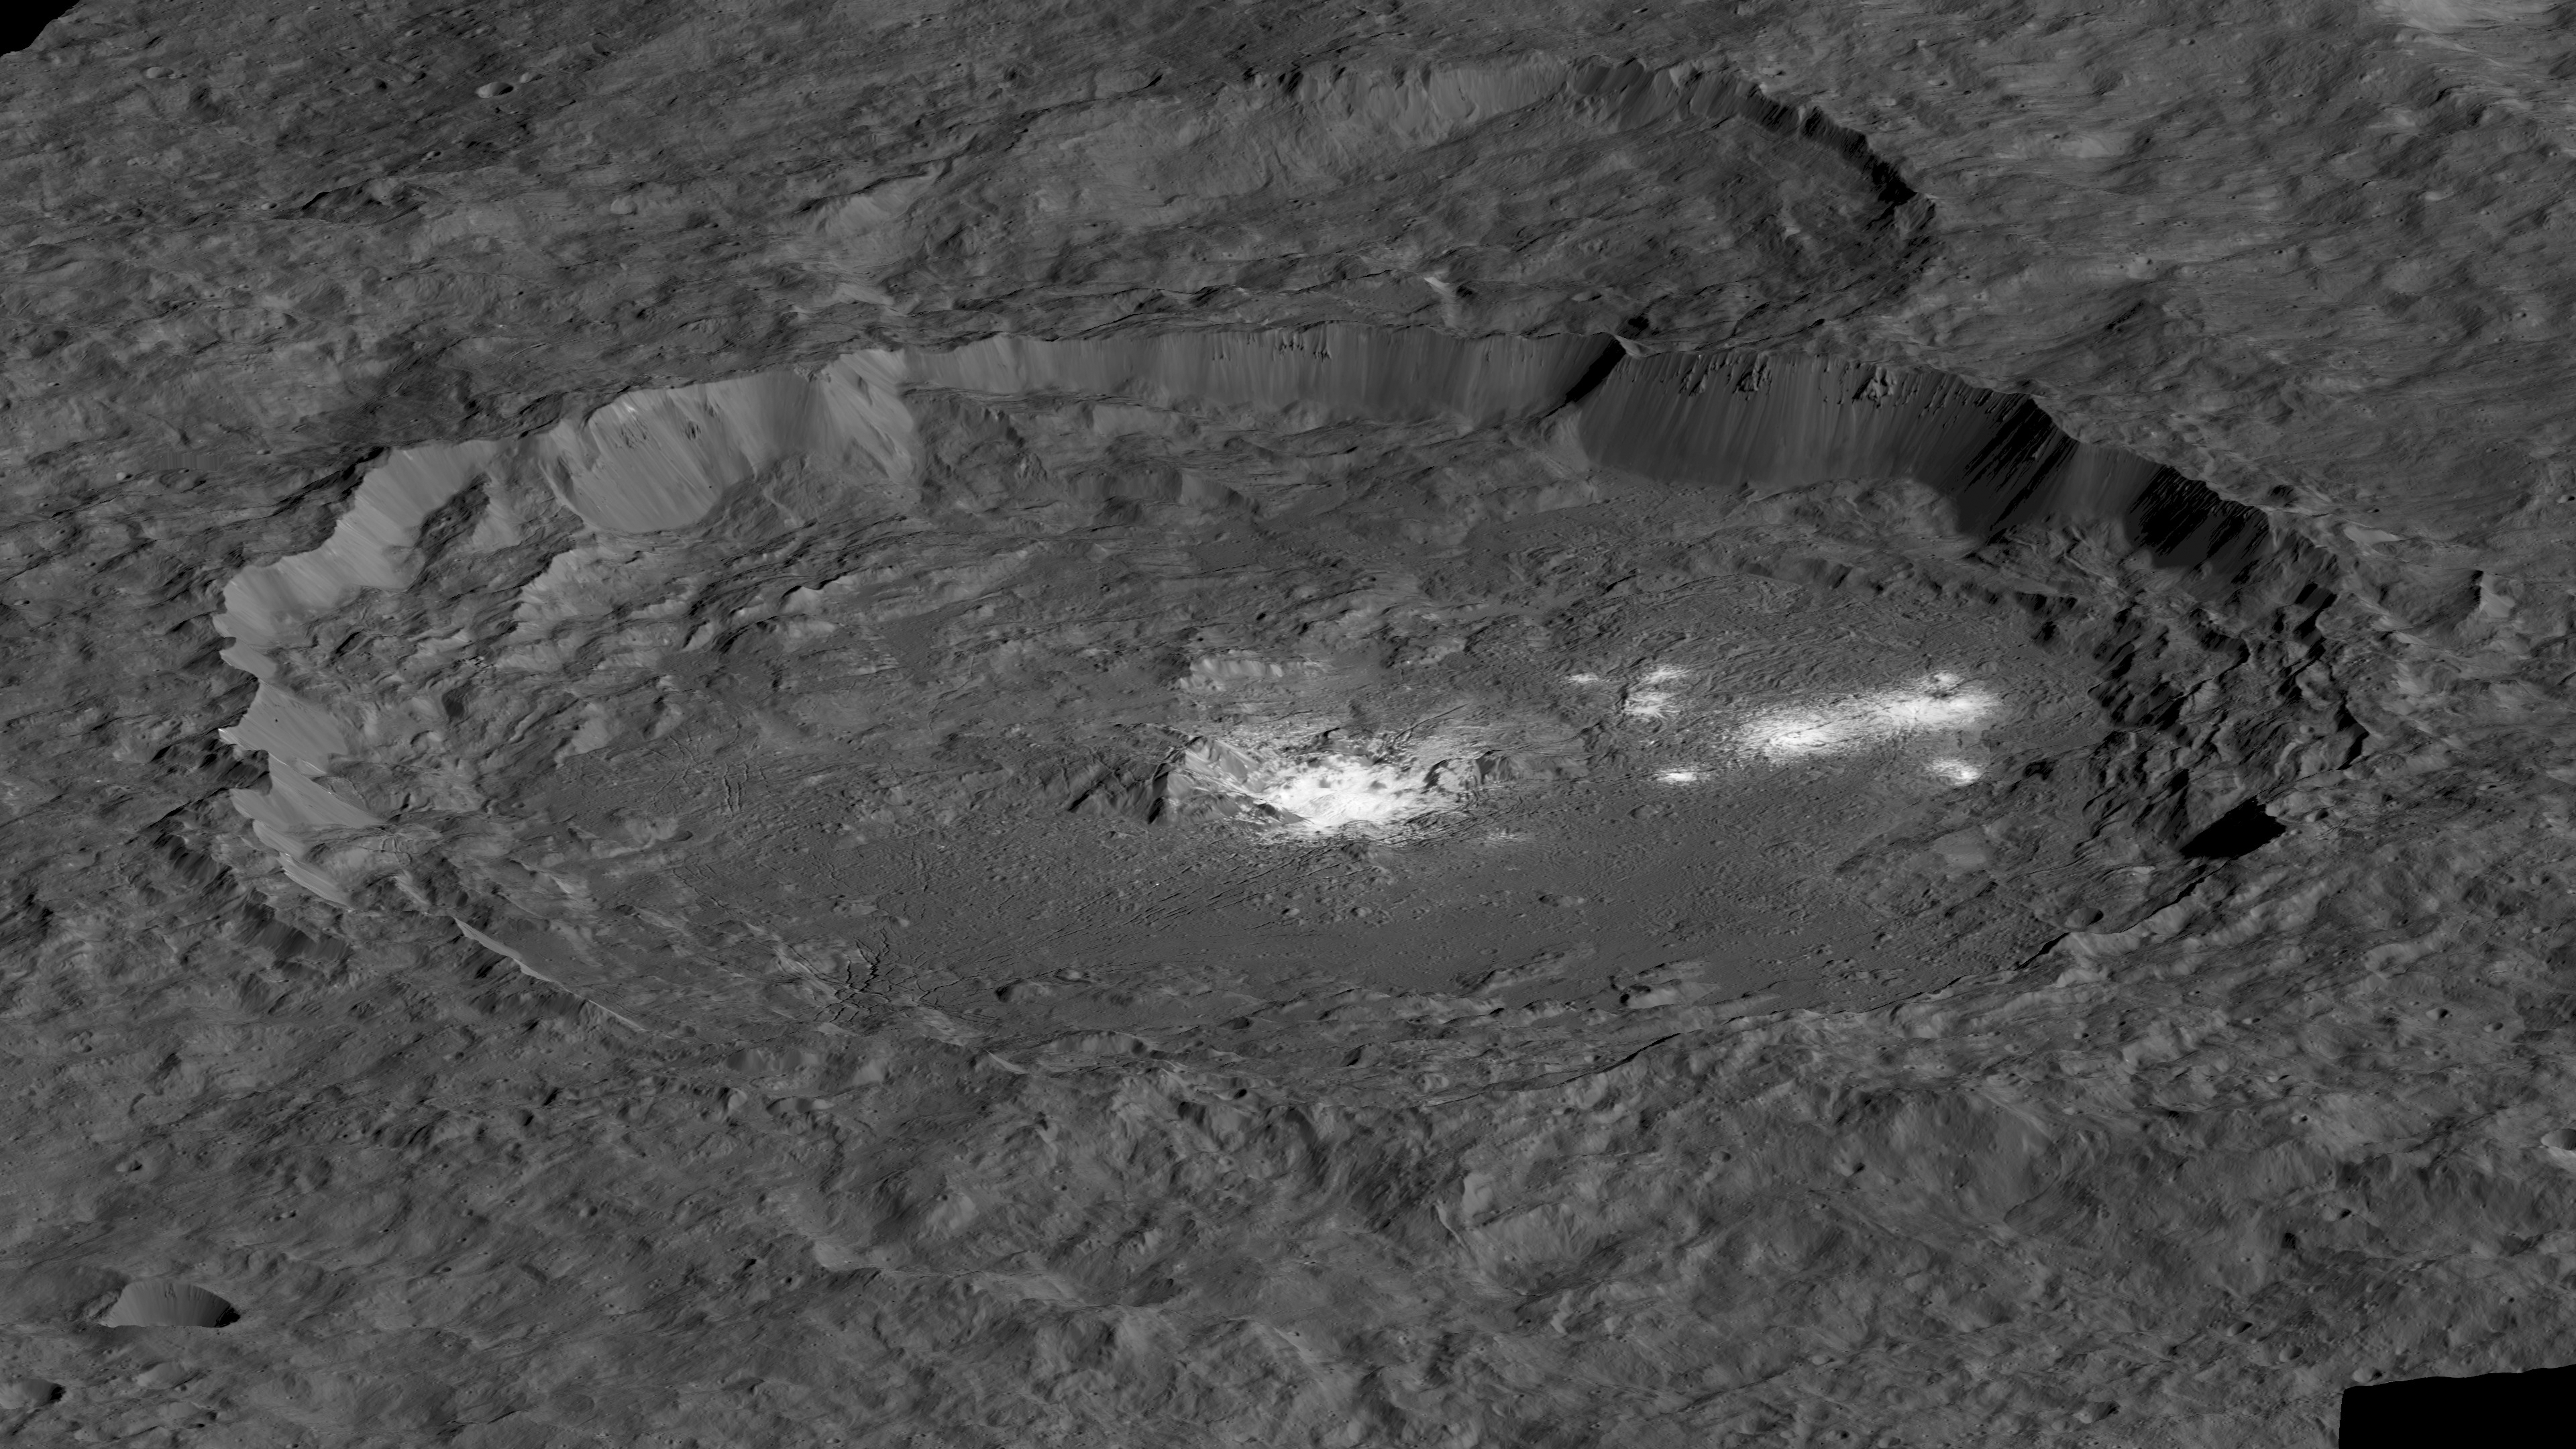

Occator Perspective View

Figure 1

This simulated perspective view shows Occator Crater, measuring 57 miles (92 kilometers) across and 2.5 miles (4 kilometers) deep, which contains the brightest area on Ceres. This region has been the subject of intense interest since Dawn’s approach to the dwarf planet in early 2015. This view, which faces north, was made using images from Dawn’s low-altitude mapping orbit, 240 miles (385 kilometers) above Ceres.

Dawn’s close-up view reveals a dome in a smooth-walled pit in the bright center of the crater. Numerous linear features and fractures crisscross the top and flanks of this dome. Prominent fractures also surround the dome and run through smaller, bright regions found within the crater. The central dome area is called Cerealia Facula and the dimmer bright areas are called Vinalia Faculae.

A second simulated perspective view, facing south, is also available (Figure 1).

Dawn’s mission is managed by JPL for NASA’s Science Mission Directorate in Washington. Dawn is a project of the directorate’s Discovery Program, managed by NASA’s Marshall Space Flight Center in Huntsville, Alabama. UCLA is responsible for overall Dawn mission science. Orbital ATK Inc., in Dulles, Virginia, designed and built the spacecraft. The German Aerospace Center, Max Planck Institute for Solar System Research, Italian Space Agency and Italian National Astrophysical Institute are international partners on the mission team.

Credit: NASA/JPL-Caltech/UCLA/MPS/DLR/IDA